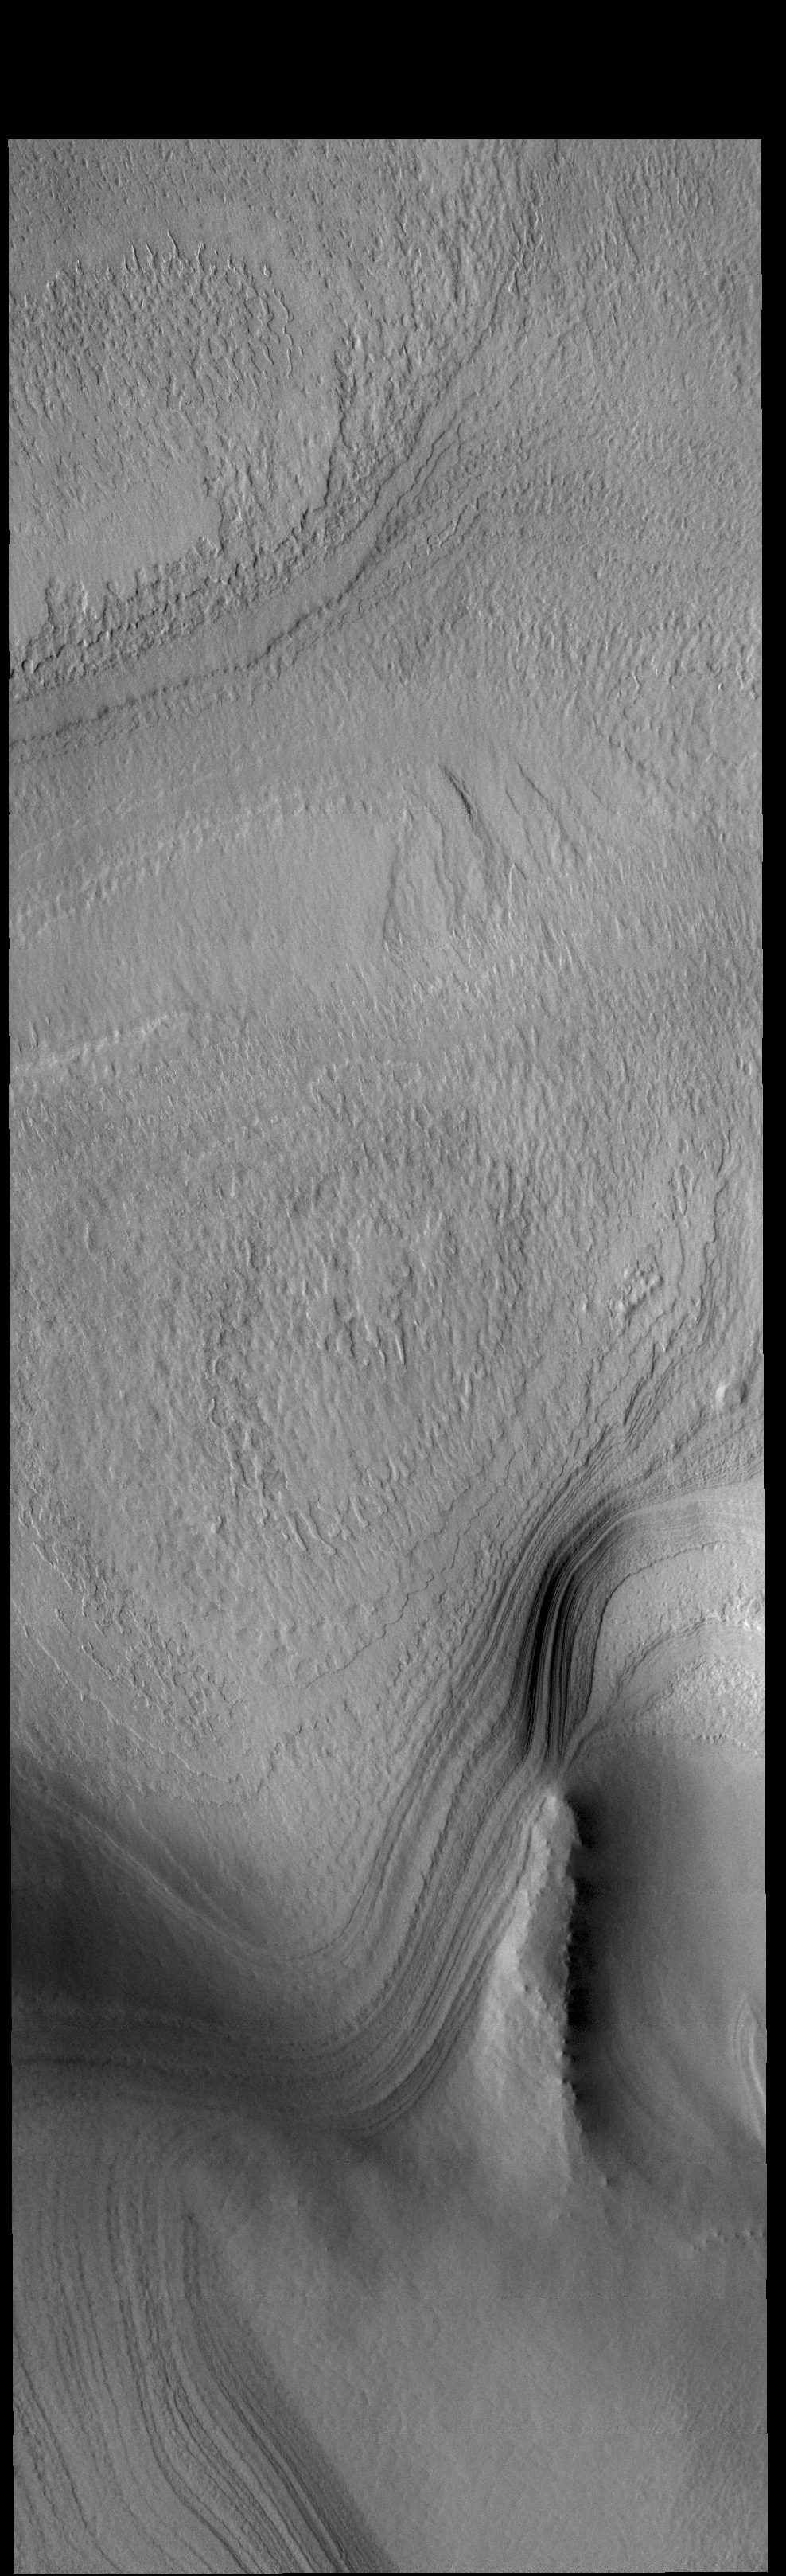

Summer at the Pole

This VIS image of the south polar cap was taken during the middle of southern hemisphere summer. The surface is free of frost and the layering that makes up the cap is visible. The layers formed over thousands of years, with the seasonal influx of dust and ice.

Credit: NASA/JPL-Caltech/ASU